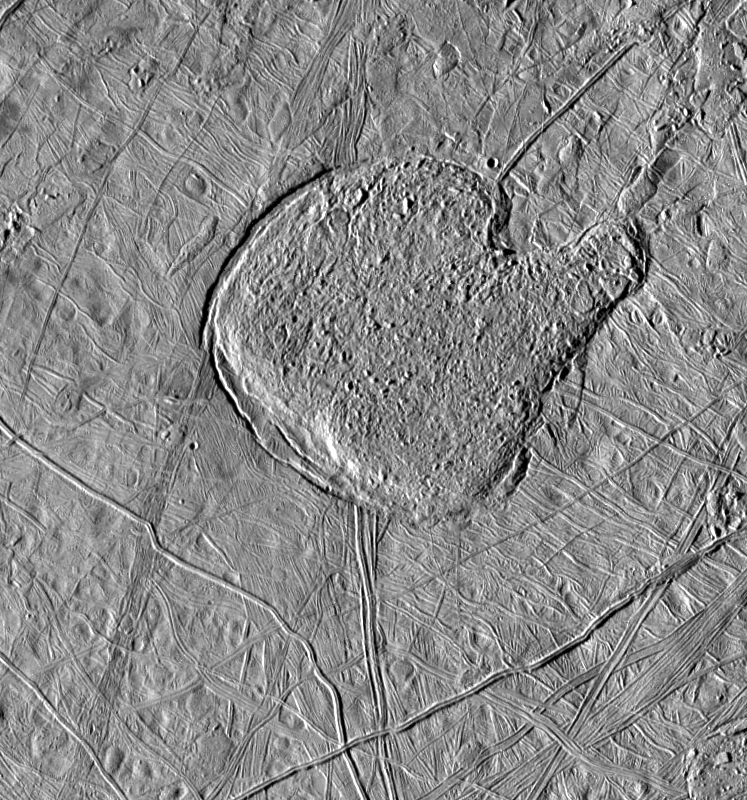

Mitten shaped region of Chaotic Terrain on Europa

This view of Jupiter’s icy moon Europa shows a region shaped like a mitten that has a texture similar to the matrix of chaotic terrain, which is seen in medium and high resolution images of numerous locations across Europa’s surface. Development of such terrain may be one of the major processes for resurfacing the moon. North is to the top and the sun illuminates the surface from the left. The material in the “catcher’s mitt” has the appearance of frozen slush and seems to bulge upward from the adjacent surface, which has been bent downward and cracked, especially along the southwest (lower left) margins. Scientists on the Galileo imaging team are exploring various hypotheses for the formation of such terrain including solid-state convection (vertical movement between areas which differ in density due to heating), upwelling of viscous icy “lava,” or liquid water melting through from a subsurface ocean.

The image, centered at 20 degrees north latitude, 80 degrees west longitude covers an area approximately 175 by 180 kilometers (108 by 112 miles). The resolution is 235 meters per picture element. The images were taken on 31 May, 1998 Universal Time at a range of 23 thousand kilometers (14 thousand miles) by the Solid State Imaging (SSI) system on NASA’s Galileo spacecraft.

The Jet Propulsion Laboratory, Pasadena, CA manages the Galileo mission for NASA’s Office of Space Science, Washington, DC.

Credit: NASA/JPL/University of Arizona